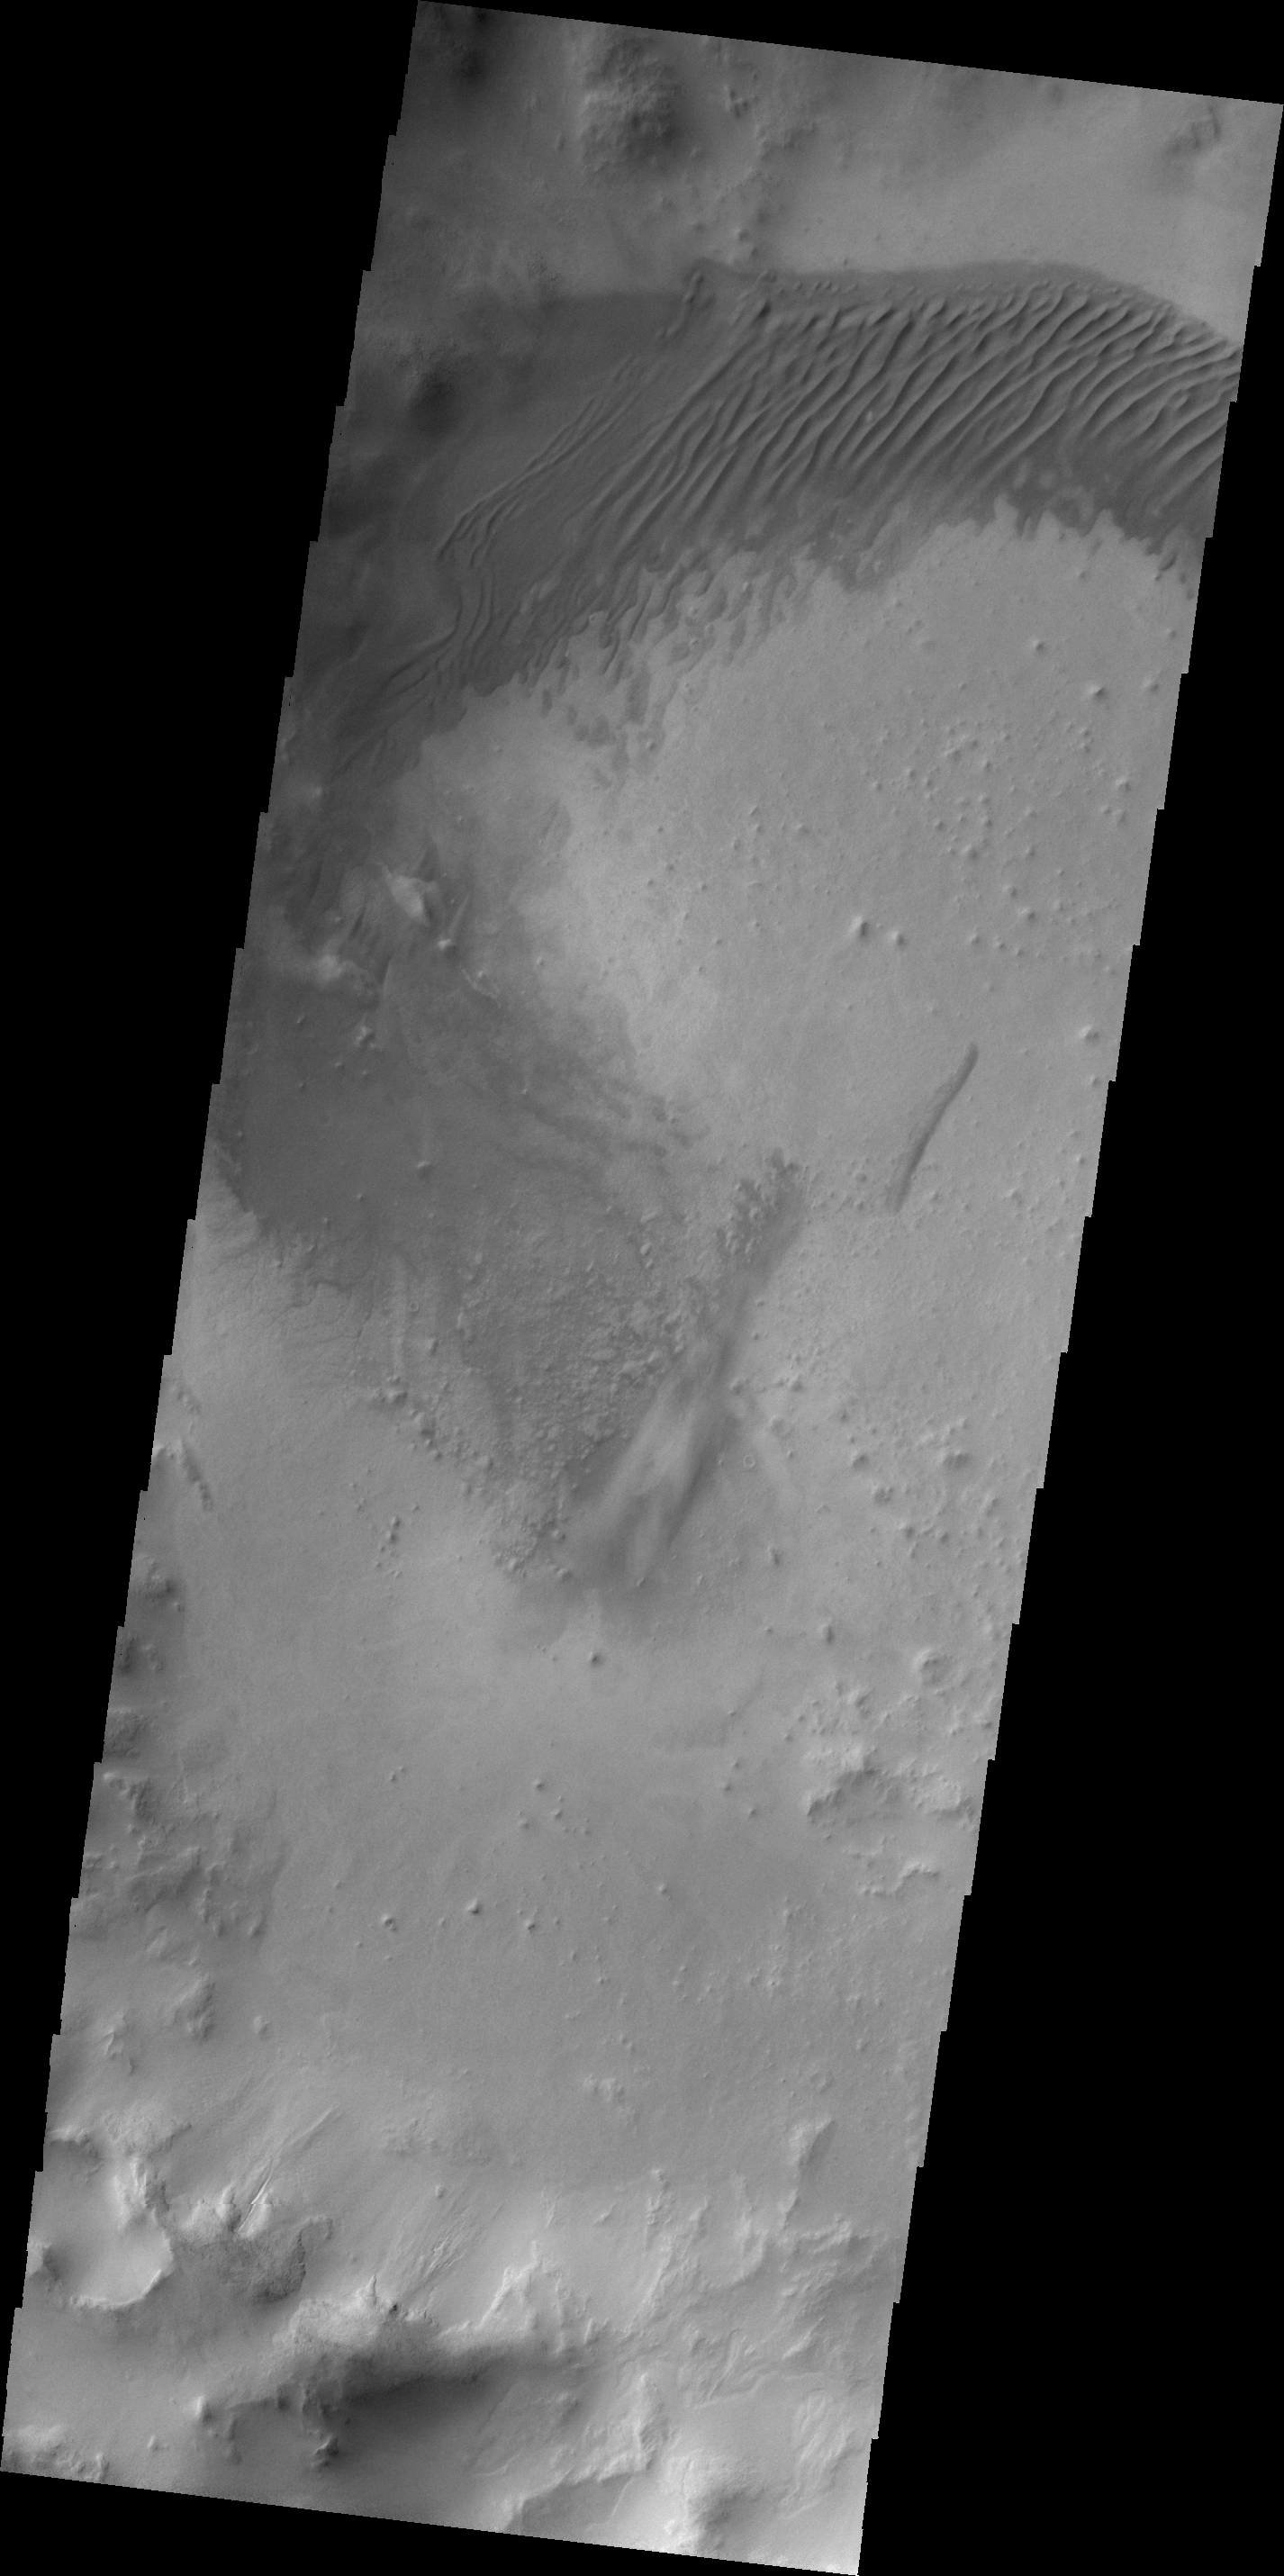

V43209003

The dunes in this unnamed crater in Aonia Terra are coalescing into a sand sheet.

Credit: NASA/JPL/ASU